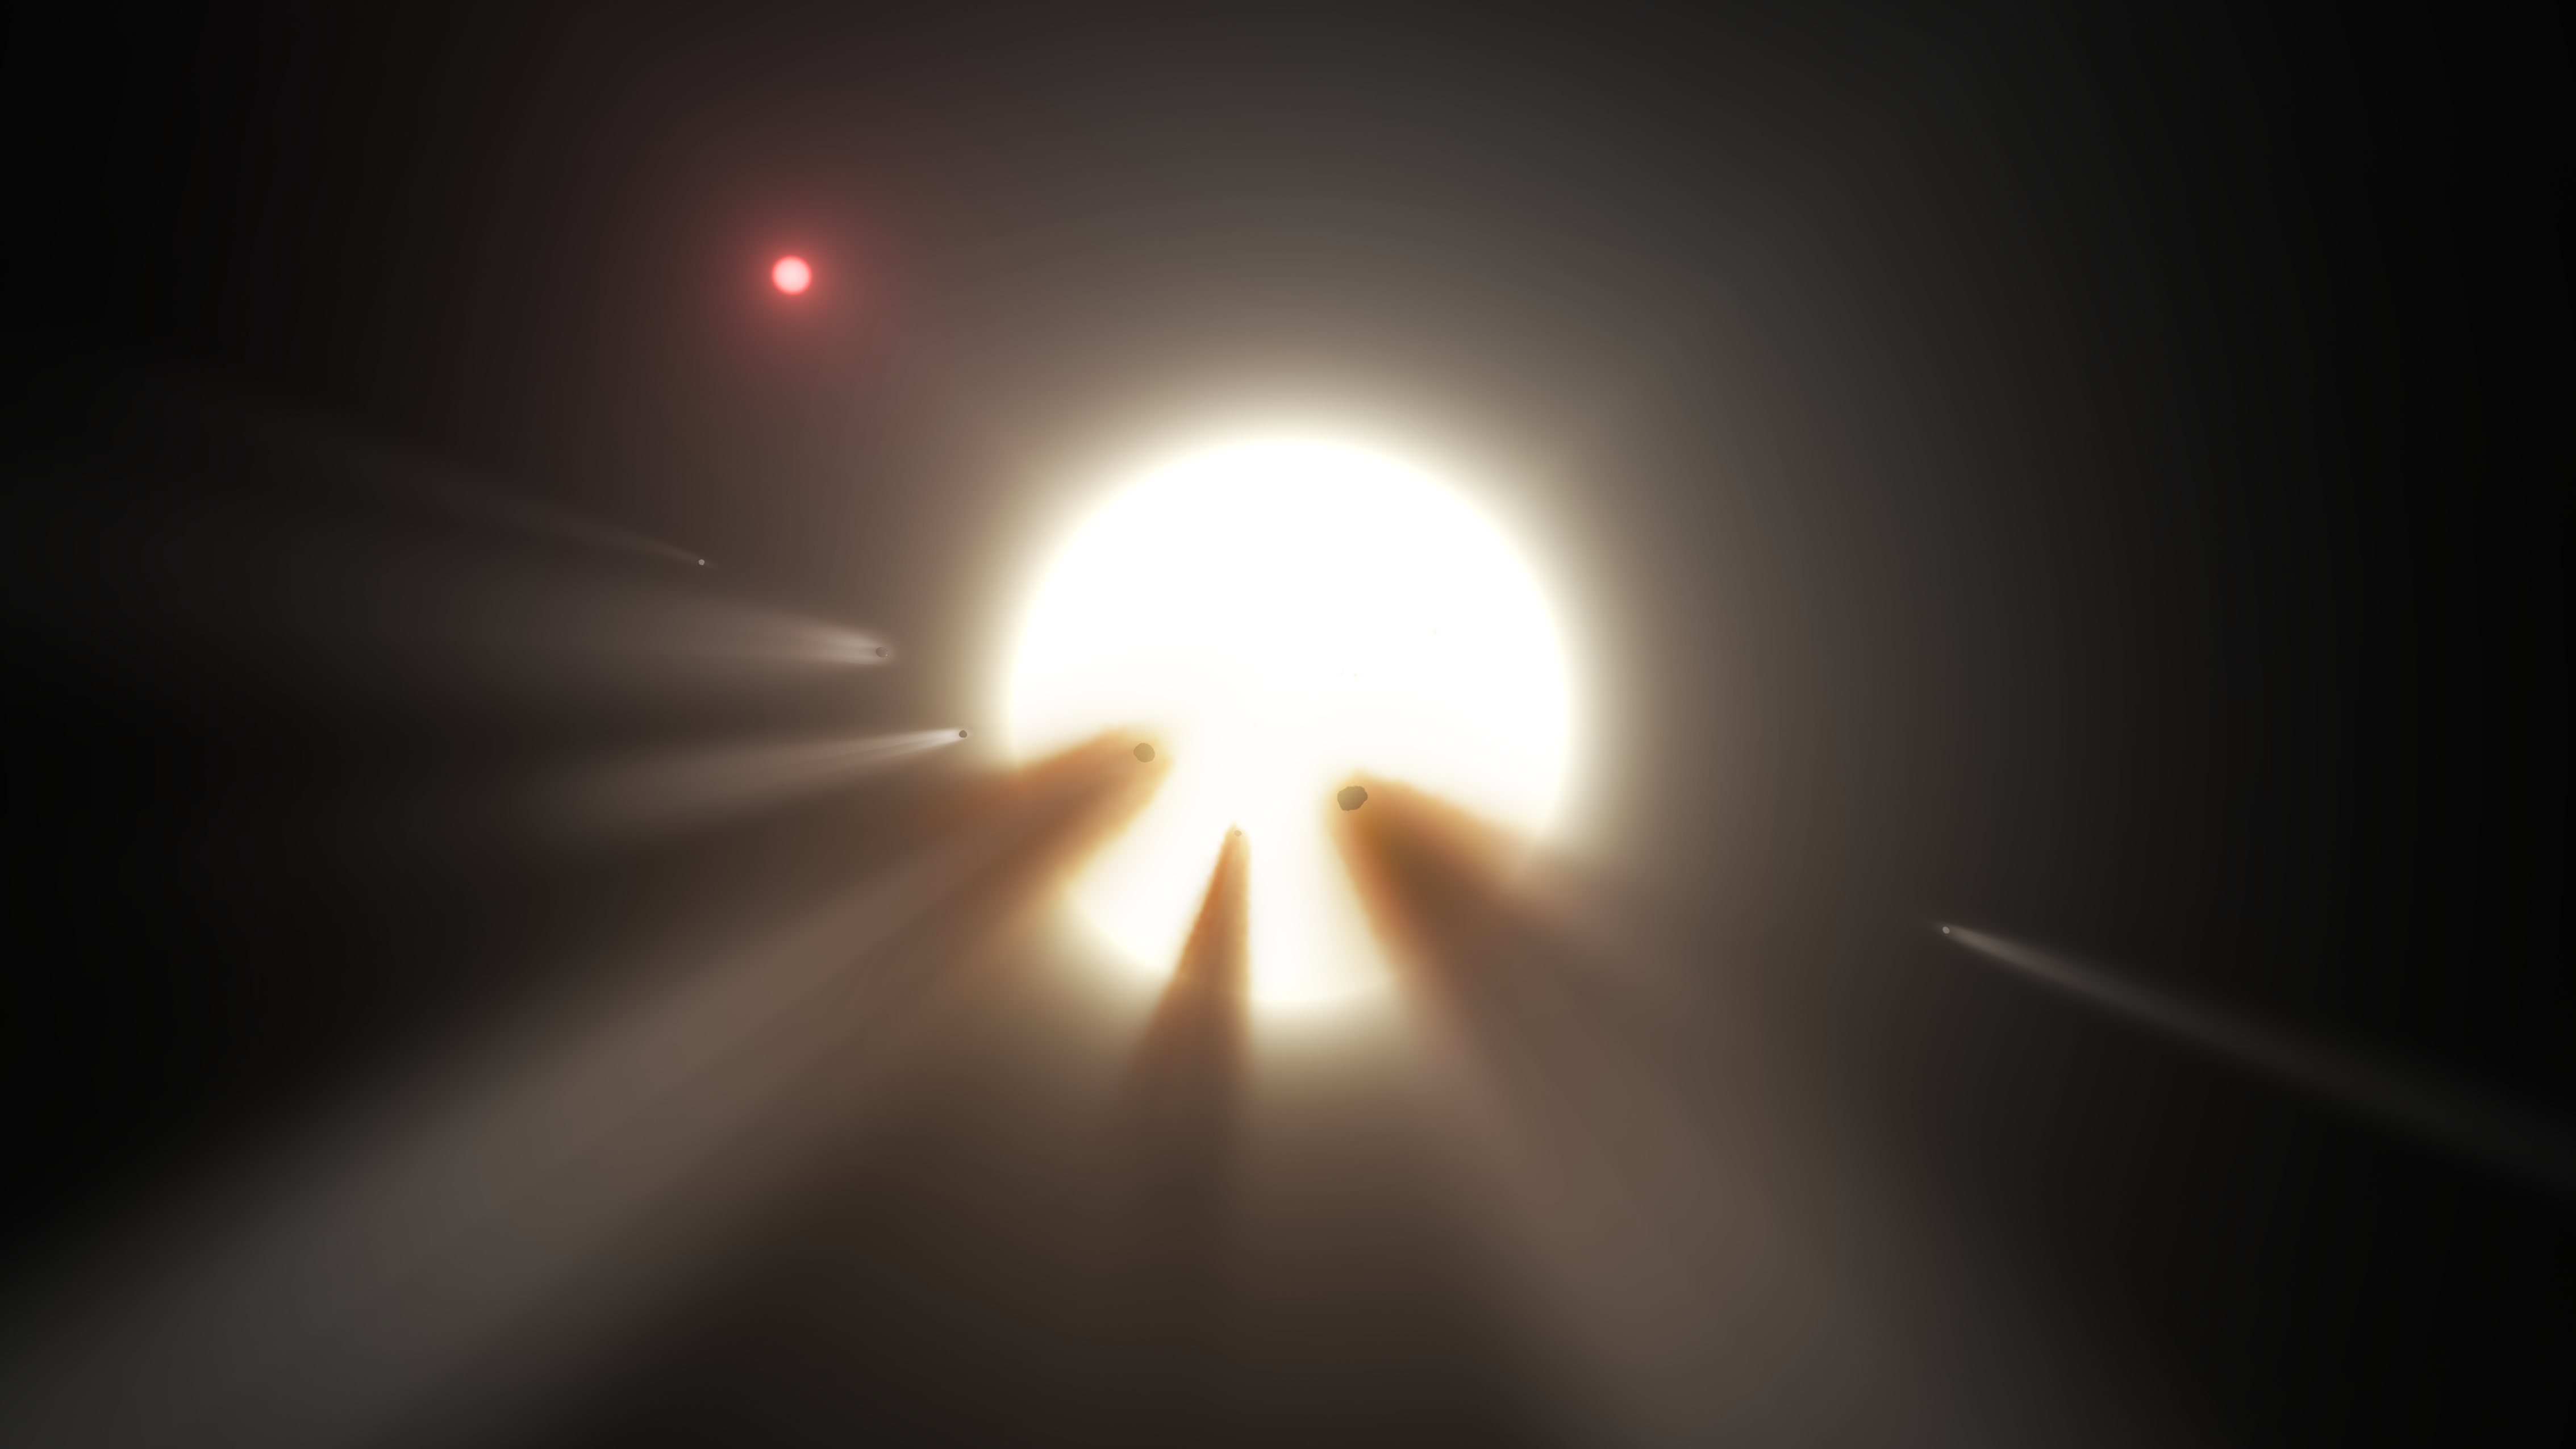

Swarm of Comets (Artist’s Concept)

This illustration shows a star behind a shattered comet. Observations of the star KIC 8462852 by NASA’s Kepler and Spitzer space telescopes suggest that its unusual light signals are likely from dusty comet fragments, which blocked the light of the star as they passed in front of it in 2011 and 2013. The comets are thought to be traveling around the star in a very long, eccentric orbit.

NASA’s Jet Propulsion Laboratory, Pasadena, Calif., manages the Spitzer Space Telescope mission for NASA’s Science Mission Directorate, Washington. Science operations are conducted at the Spitzer Science Center at the California Institute of Technology in Pasadena. Spacecraft operations are based at Lockheed Martin Space Systems Company, Littleton, Colorado. Data are archived at the Infrared Science Archive housed at the Infrared Processing and Analysis Center at Caltech. Caltech manages JPL for NASA.

Credit: NASA/JPL-Caltech